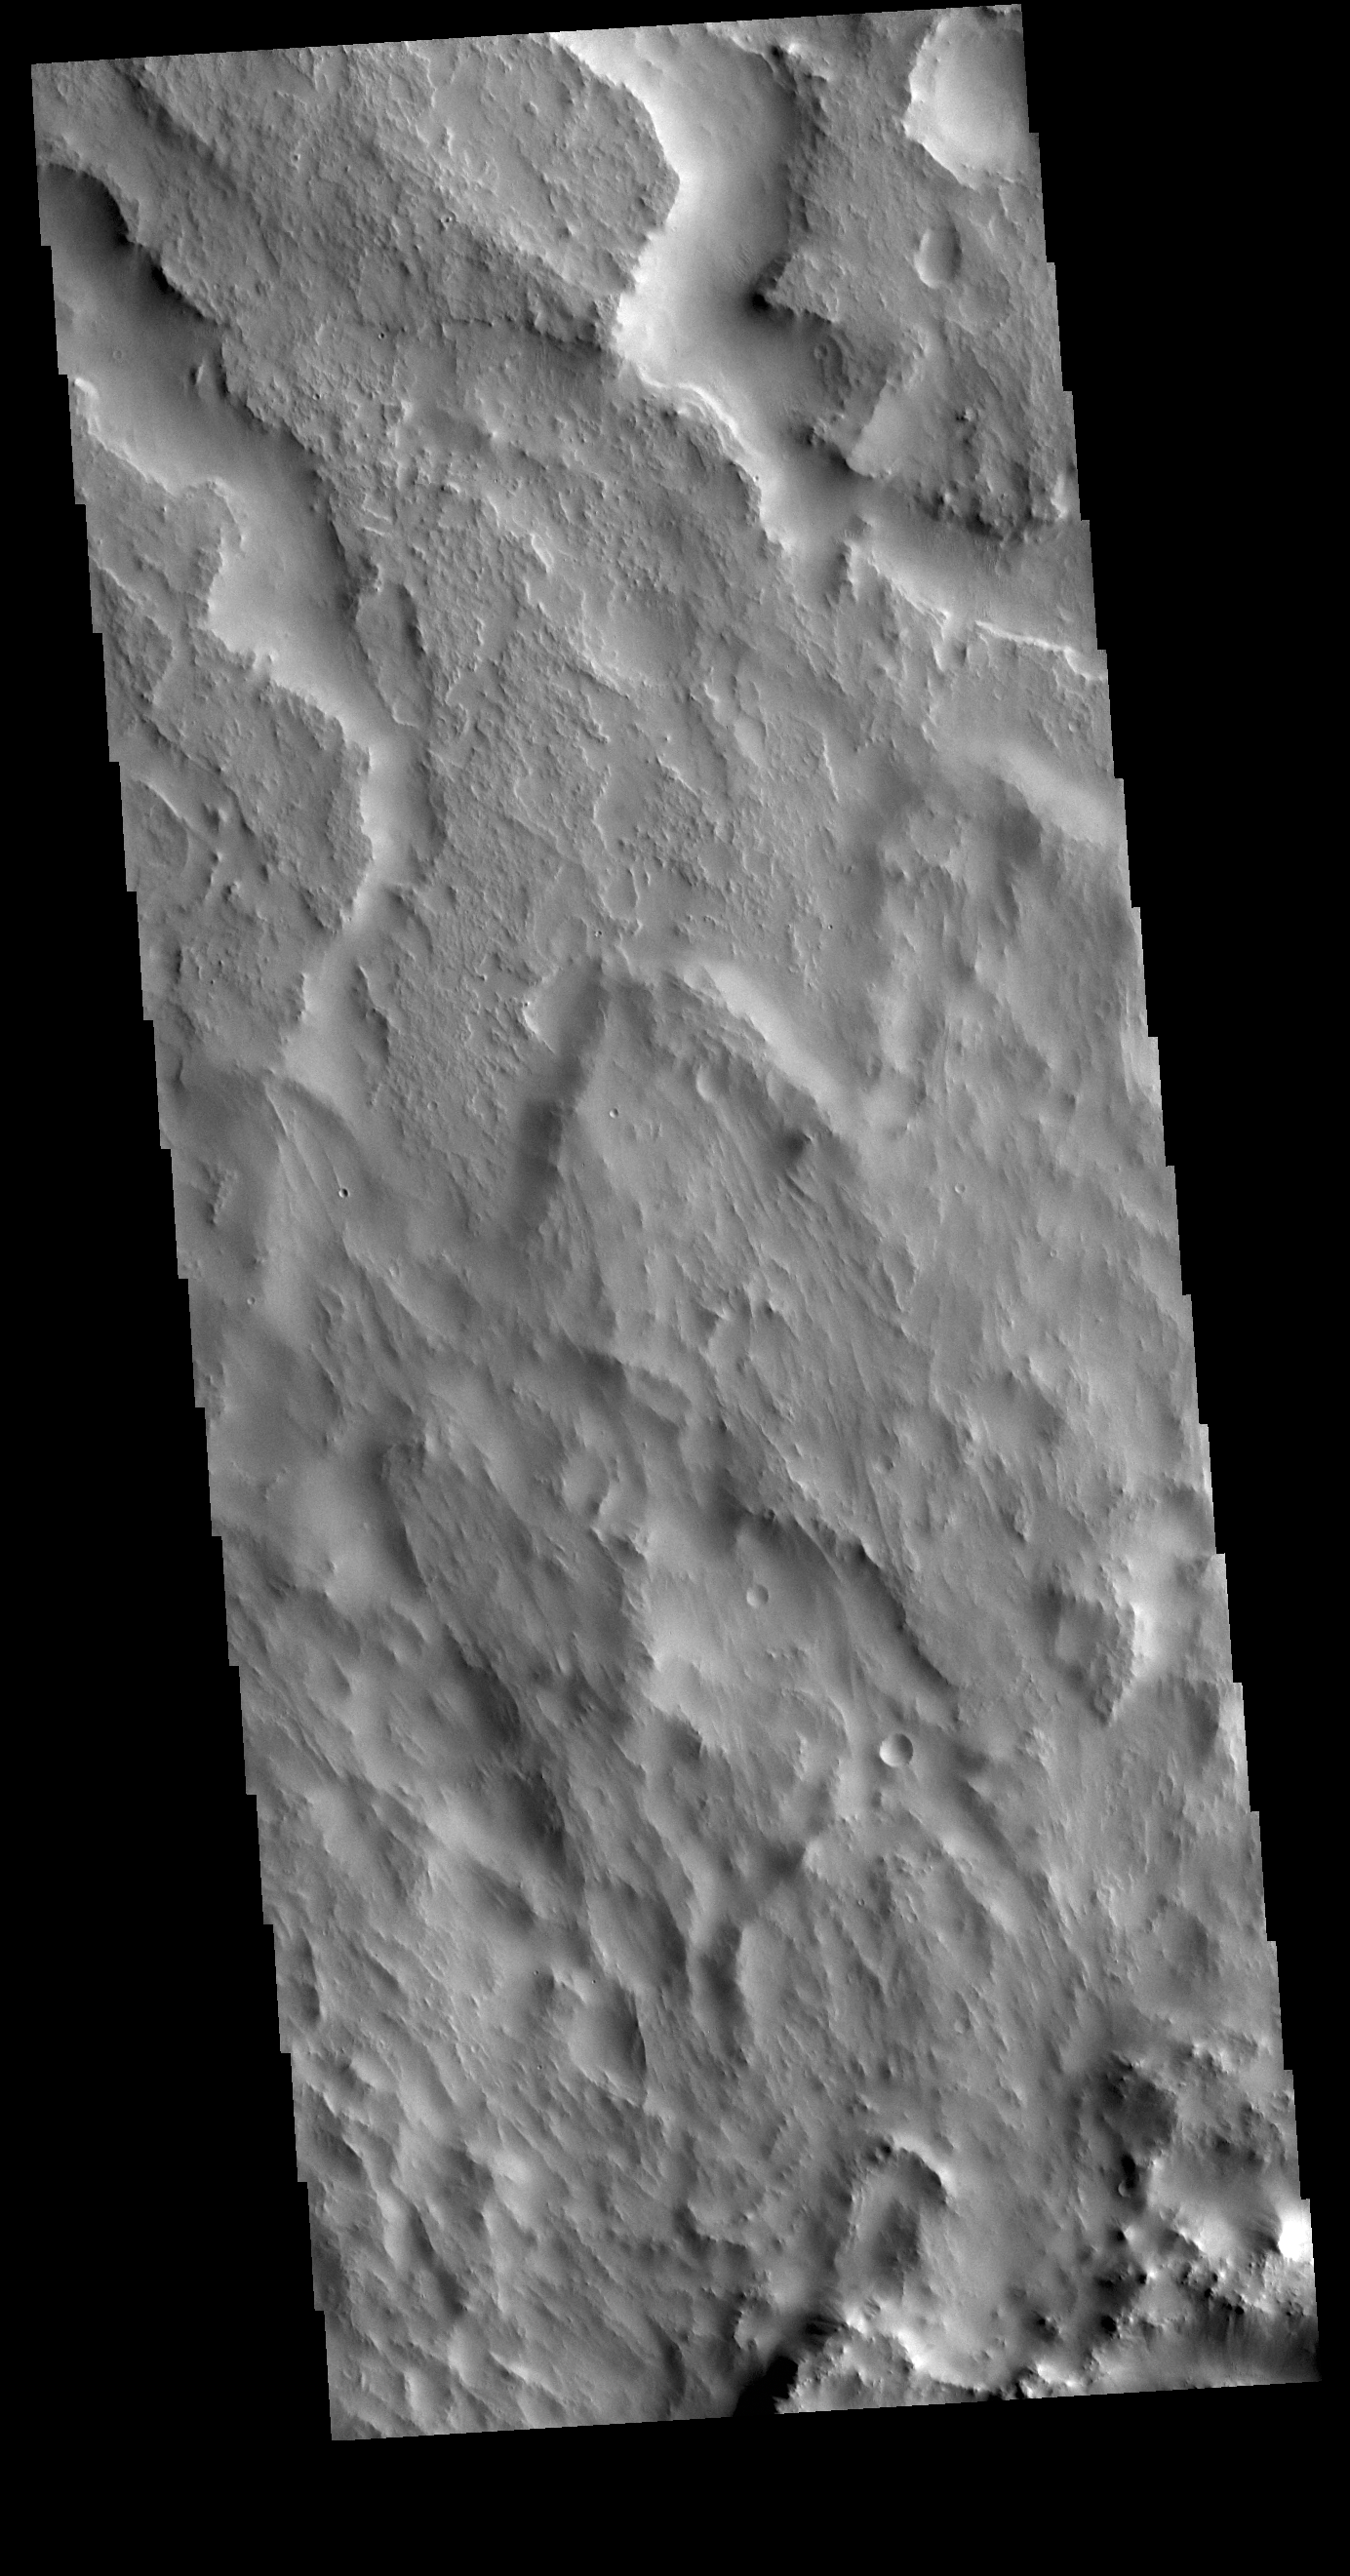

Indus Vallis Tributaries

The two channels visible at the top of this image are tributaries of Indus Vallis. Ejecta from an unnamed crater south of this image fills the bottom half of the VIS image. Indus Vallis is located in Terra Sabaea.

Credit: NASA/JPL-Caltech/ASU